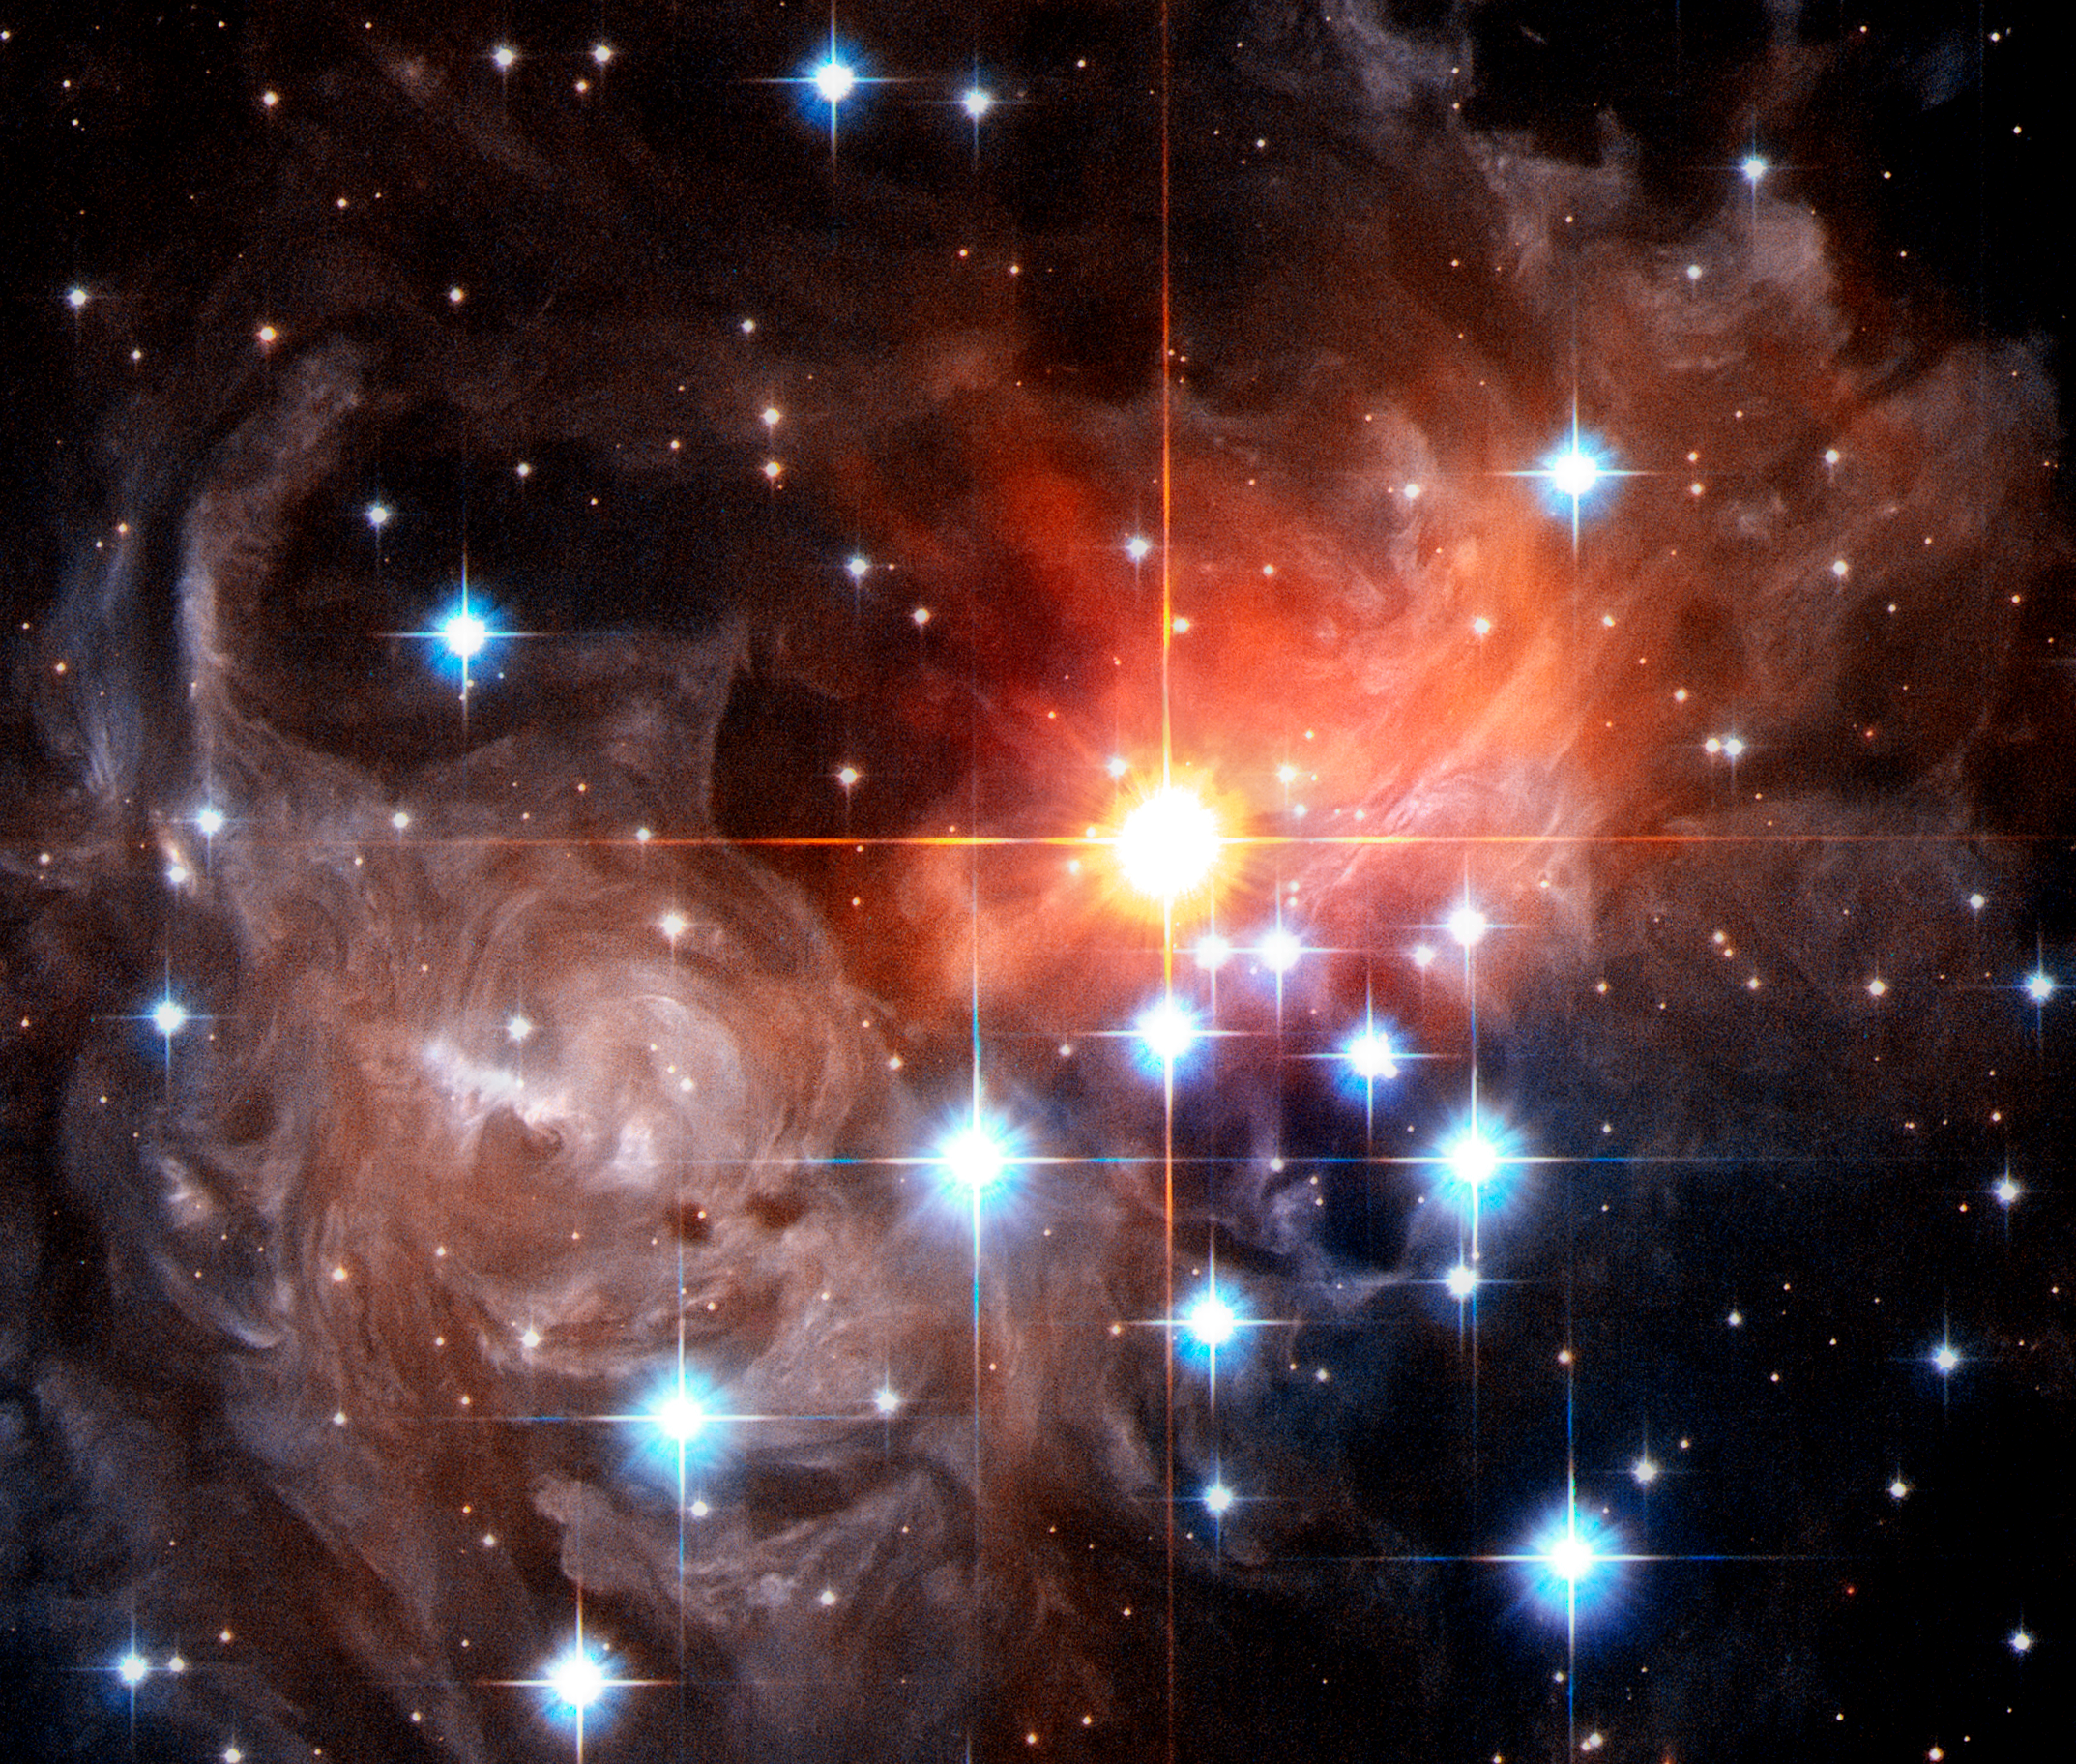

Close-Up of Light Echo Around V838 Monocerotis (September 2006)

A detailed look at the V838 Mon light echo from September 2006, taken with the Hubble Space Telescope.

Credit: NASA, ESA, and the Hubble Heritage Team (STScI/AURA)